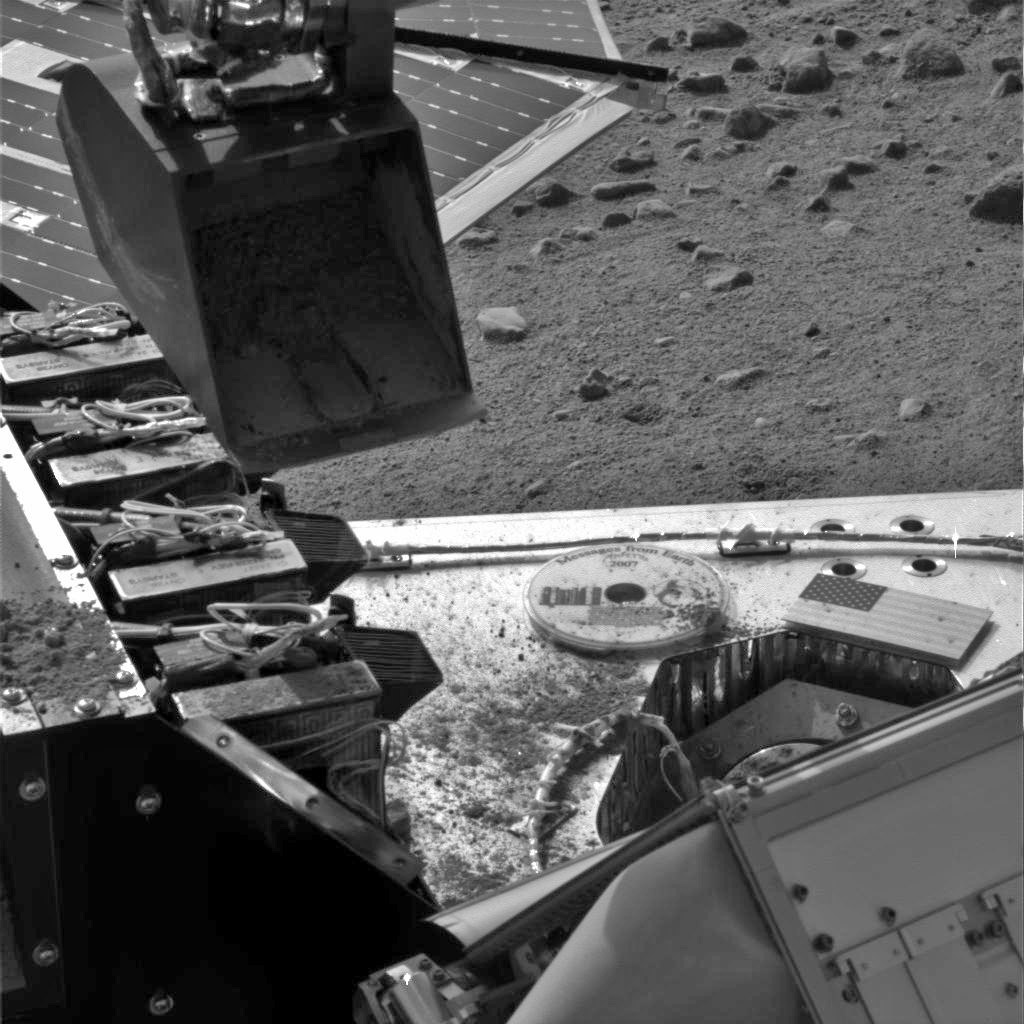

Phoenix Carries Soil to Wet Chemistry Lab

This image taken by the Surface Stereo Imager on NASA’s Phoenix Mars Lander shows the lander’s Robotic Arm scoop positioned over the Wet Chemistry Lab delivery funnel on Sol 29, the 29th Martian day after landing, or June 24, 2008. The soil will be delivered to the instrument on Sol 30.

This image has been enhanced to brighten the scene.

The Phoenix Mission is led by the University of Arizona, Tucson, on behalf of NASA. Project management of the mission is by NASA’s Jet Propulsion Laboratory, Pasadena, Calif. Spacecraft development is by Lockheed Martin Space Systems, Denver.

Photojournal Note: As planned, the Phoenix lander, which landed May 25, 2008 23:53 UTC, ended communications in November 2008, about six months after landing, when its solar panels ceased operating in the dark Martian winter.

Credit: NASA/JPL-Caltech/University of Arizona/Texas A&M University